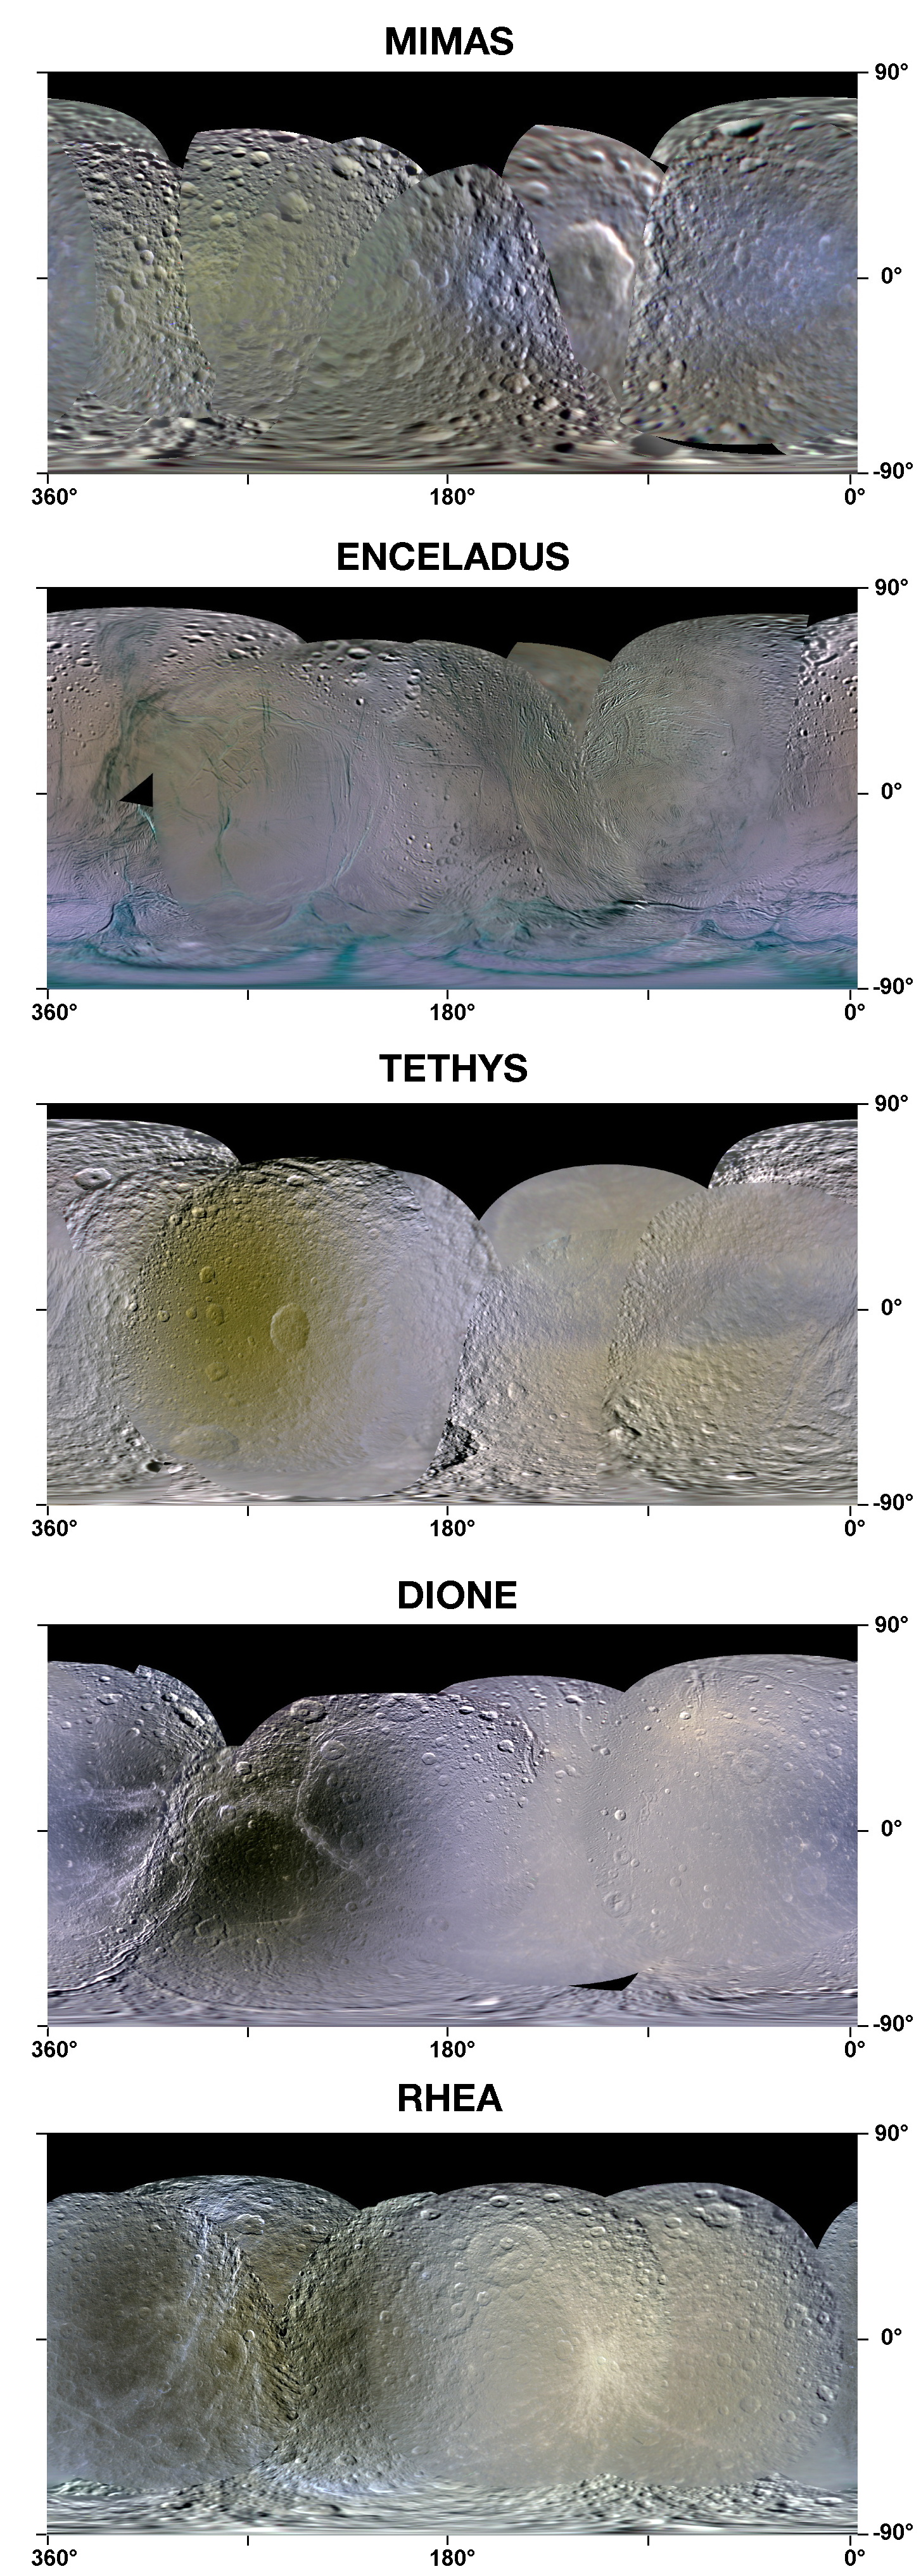

Enhanced-Color Maps of Saturn Inner Moons

This set of enhanced-color maps made from data obtained by NASA’s Cassini spacecraft show Saturn’s moons Mimas, Enceladus, Tethys, Dione and Rhea. The global maps show the colorful splotches and bands on the icy moons’ surfaces that scientists believe came from bombardments large and small.

Icy material sprayed by Enceladus, which makes up the misty E ring around Saturn, appears to leave a brighter, blue signature. The pattern of bluish material on Enceladus, for example, indicates that the moon is covered by the fallback of its own “breath.”

Enceladean spray also appears to splatter the parts of Tethys, Dione and Rhea that run into the spray head-on in their orbits around Saturn. But scientists are still puzzling over why the Enceladean frost on the leading hemisphere of these moons bears a coral-colored, rather than bluish, tint.

On Tethys, Dione and Rhea, darker, rust-colored reddish hues paint the entire trailing hemisphere, or the side that faces backward in the orbit around Saturn. The reddish hues are thought to be caused by tiny particle strikes from circulating plasma, a gas-like state of matter so hot that atoms split into an ion and an electron, in Saturn’s magnetic environment. Tiny, iron-rich “nanoparticles” may also be involved, based on earlier analyses by the Cassini visual and infrared mapping spectrometer team.

Mimas is touched by the tint of Enceladean spray, but it appears on the trailing side of Mimas. This probably occurs because it orbits inside the path of Enceladus, or closer to Saturn, than Tethys, Dione and Rhea.

Mimas and Tethys also sport a dark, bluish band. The bands match patterns one might expect if the surface were being irradiated by high-energy electrons that drift in a direction opposite to the flow of plasma in the magnetic bubble around Saturn. Scientists are still figuring out exactly what is happening on Mimas, but the electrons appear to be zapping the surface in a way that matches the Pac-Man pattern detected by Cassini’s composite infrared spectrometer.

On Rhea, a unique chain of bluish splotches appears where fresh, bluish ice has been exposed on older crater rims. Cassini imaging scientists recently reported that they did not see evidence in Cassini images of a ring around Rhea. However, scientists analyzing these new enhanced-color maps suggest the crash of orbiting material, perhaps a ring, to the surface of Rhea in the not too distant past, could explain the bluish splotches.

These new maps were made by processing raw images obtained by Cassini’s imaging cameras from 2004 to 2009. Scientists analyzed frames shot through visible-light, ultraviolet and infrared filters. The processing enhanced our views of these moons beyond what could be seen by the human eye.

The maps are in a simple cylindrical projection from 90 degrees south latitude (bottom) to 90 degrees north latitude (top). From left to right, they cover 360 degrees west longitude to minus 2 degrees west longitude. The leading hemisphere appears on the right side of each map and trailing hemisphere appears on the left.

The Cassini-Huygens mission is a cooperative project of NASA, the European Space Agency and the Italian Space Agency. The Jet Propulsion Laboratory, a division of the California Institute of Technology in Pasadena, manages the mission for NASA’s Science Mission Directorate in Washington. The Cassini orbiter and its two onboard cameras were designed, developed and assembled at JPL. The imaging team is based at the Space Science Institute, Boulder, Colo.

Credit: NASA/JPL/SSI/LPI